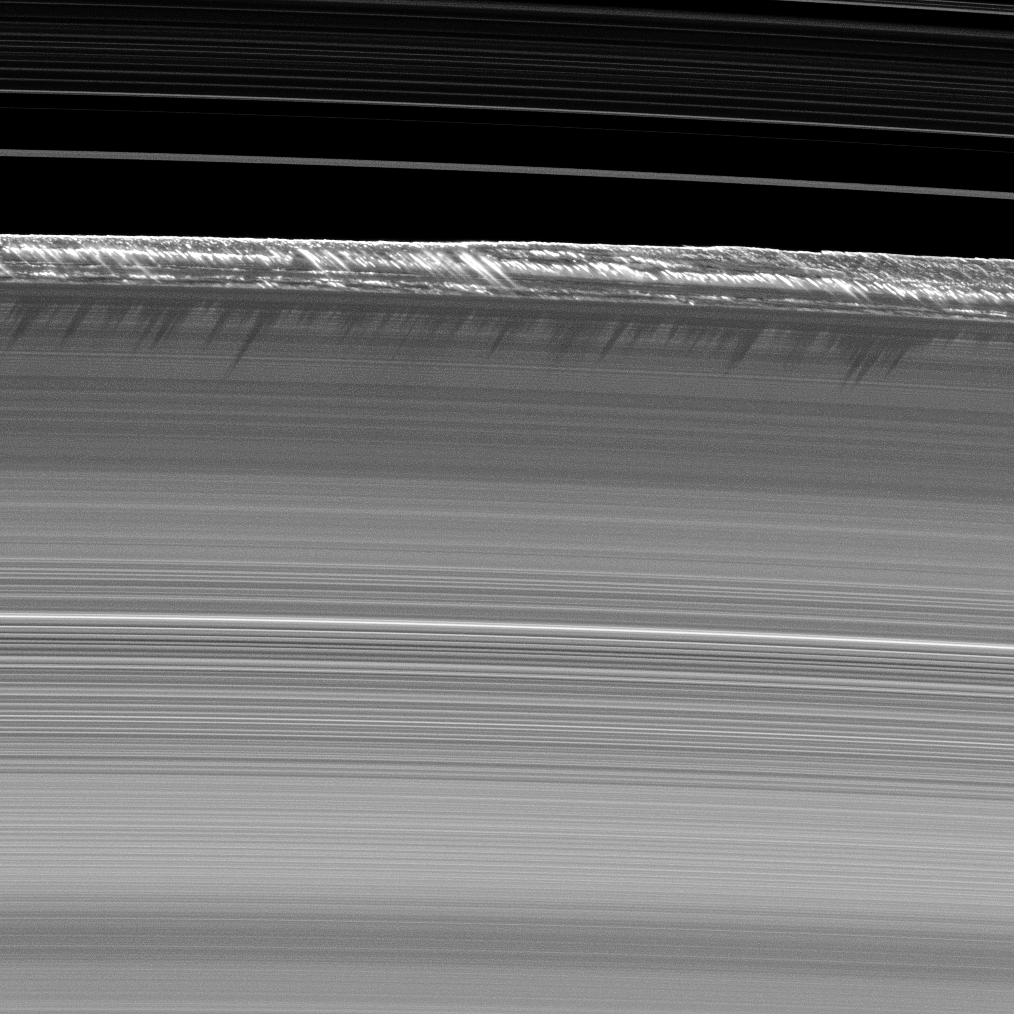

The Tallest Peaks

Vertical structures, among the tallest seen in Saturn’s main rings, rise abruptly from the edge of Saturn’s B ring to cast long shadows on the ring in this image taken by NASA’s Cassini spacecraft two weeks before the planet’s August 2009 equinox.

Part of the Cassini Division, between the B and the A rings, appears at the top of the image, showing ringlets in the inner division.

In this image, Cassini’s narrow angle camera captured a 1,200-kilometer-long (750-mile-long) section arcing along the outer edge of the B ring. Here, vertical structures tower as high as 2.5 kilometers (1.6 miles) above the plane of the rings — a significant deviation from the vertical thickness of the main A, B and C rings, which is generally only about 10 meters (about 30 feet).

Cassini scientists believe that this is one prominent region at the outer edge of the B ring where large bodies, or moonlets, up to a kilometer or more in size, are found. It is possible that these bodies significantly affect the ring material streaming past them and force the particles upward, in a “splashing” manner.

This image and others like it (see PIA11669) are only possible around the time of Saturn’s equinox, which occurs every half-Saturn-year, or about every 15 Earth years. The illumination geometry that accompanies equinox lowers the sun’s angle to the ring plane and causes structures jutting out of the plane to cast long shadows across the rings. The “season” of equinox allows shadows to appear on the rings in the months before and after equinox, but the actual equinox occurred August 11, 2009, as the sun shone directly edge-on to the ring plane.

This view looks toward the southern, sunlit side of the rings from about 32 degrees below the ring plane.

The image was taken in visible light with the Cassini spacecraft narrow-angle camera on July 26, 2009. The view was acquired at a distance of approximately 336,000 kilometers (209,000 miles) from Saturn and at a sun-Saturn-spacecraft, or phase, angle of 132 degrees. Image scale is 2 kilometers (1 mile) per pixel.

The Cassini-Huygens mission is a cooperative project of NASA, the European Space Agency and the Italian Space Agency. The Jet Propulsion Laboratory, a division of the California Institute of Technology in Pasadena, manages the mission for NASA’s Science Mission Directorate, Washington, D.C. The Cassini orbiter and its two onboard cameras were designed, developed and assembled at JPL. The imaging operations center is based at the Space Science Institute in Boulder, Colo.

Credit: NASA/JPL/Space Science Institute